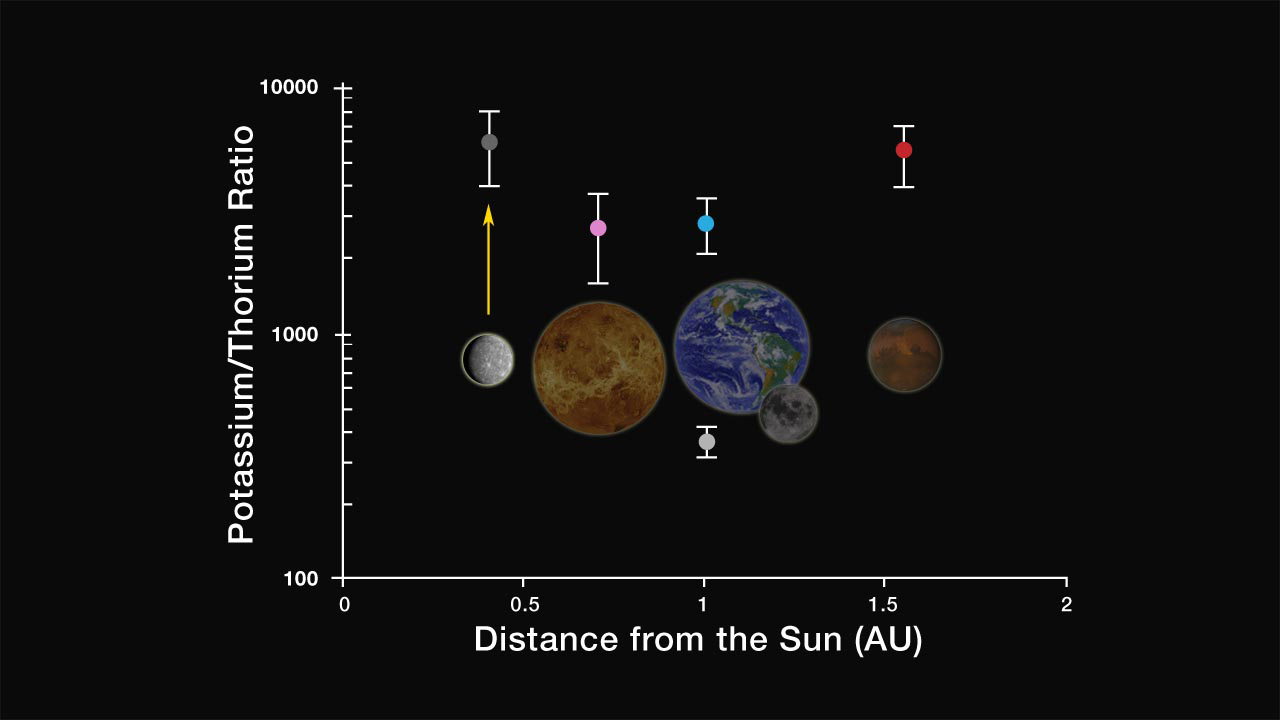

K/Th in the Inner Solar System

This figure shows the ratio by weight of potassium to thorium for the terrestrial planets and Moon, plotted versus distance from the Sun. Because K is a volatile element and Th a refractory one, this ratio is a sensitive measure of thermal processes that fractionate elements by volatility. For example, the ratio for the Moon (360) is much lower than that for Earth (3000), reflecting volatile loss during the Moon’s formation by a giant impact. The ratio for Mercury (~6000), determined by GRNS, is comparable to that of Venus, Earth, and Mars, indicating that Mercury is not highly depleted in volatile elements, ruling out some models for its formation and early history.

The MESSENGER spacecraft is the first ever to orbit the planet Mercury, and the spacecraft’s seven scientific instruments and radio science investigation are unraveling the history and evolution of the Solar System’s innermost planet. Visit the Why Mercury? section of this website to learn more about the key science questions that the MESSENGER mission is addressing.

Date Presented: June 16, 2011, at a NASA press conference
Instrument: Gamma-Ray and Neutron Spectrometer (GRNS)

These images are from MESSENGER, a NASA Discovery mission to conduct the first orbital study of the innermost planet, Mercury. For information regarding the use of images, see the MESSENGER image use policy.

Credit: NASA/Johns Hopkins University Applied Physics Laboratory/Carnegie Institution of Washington